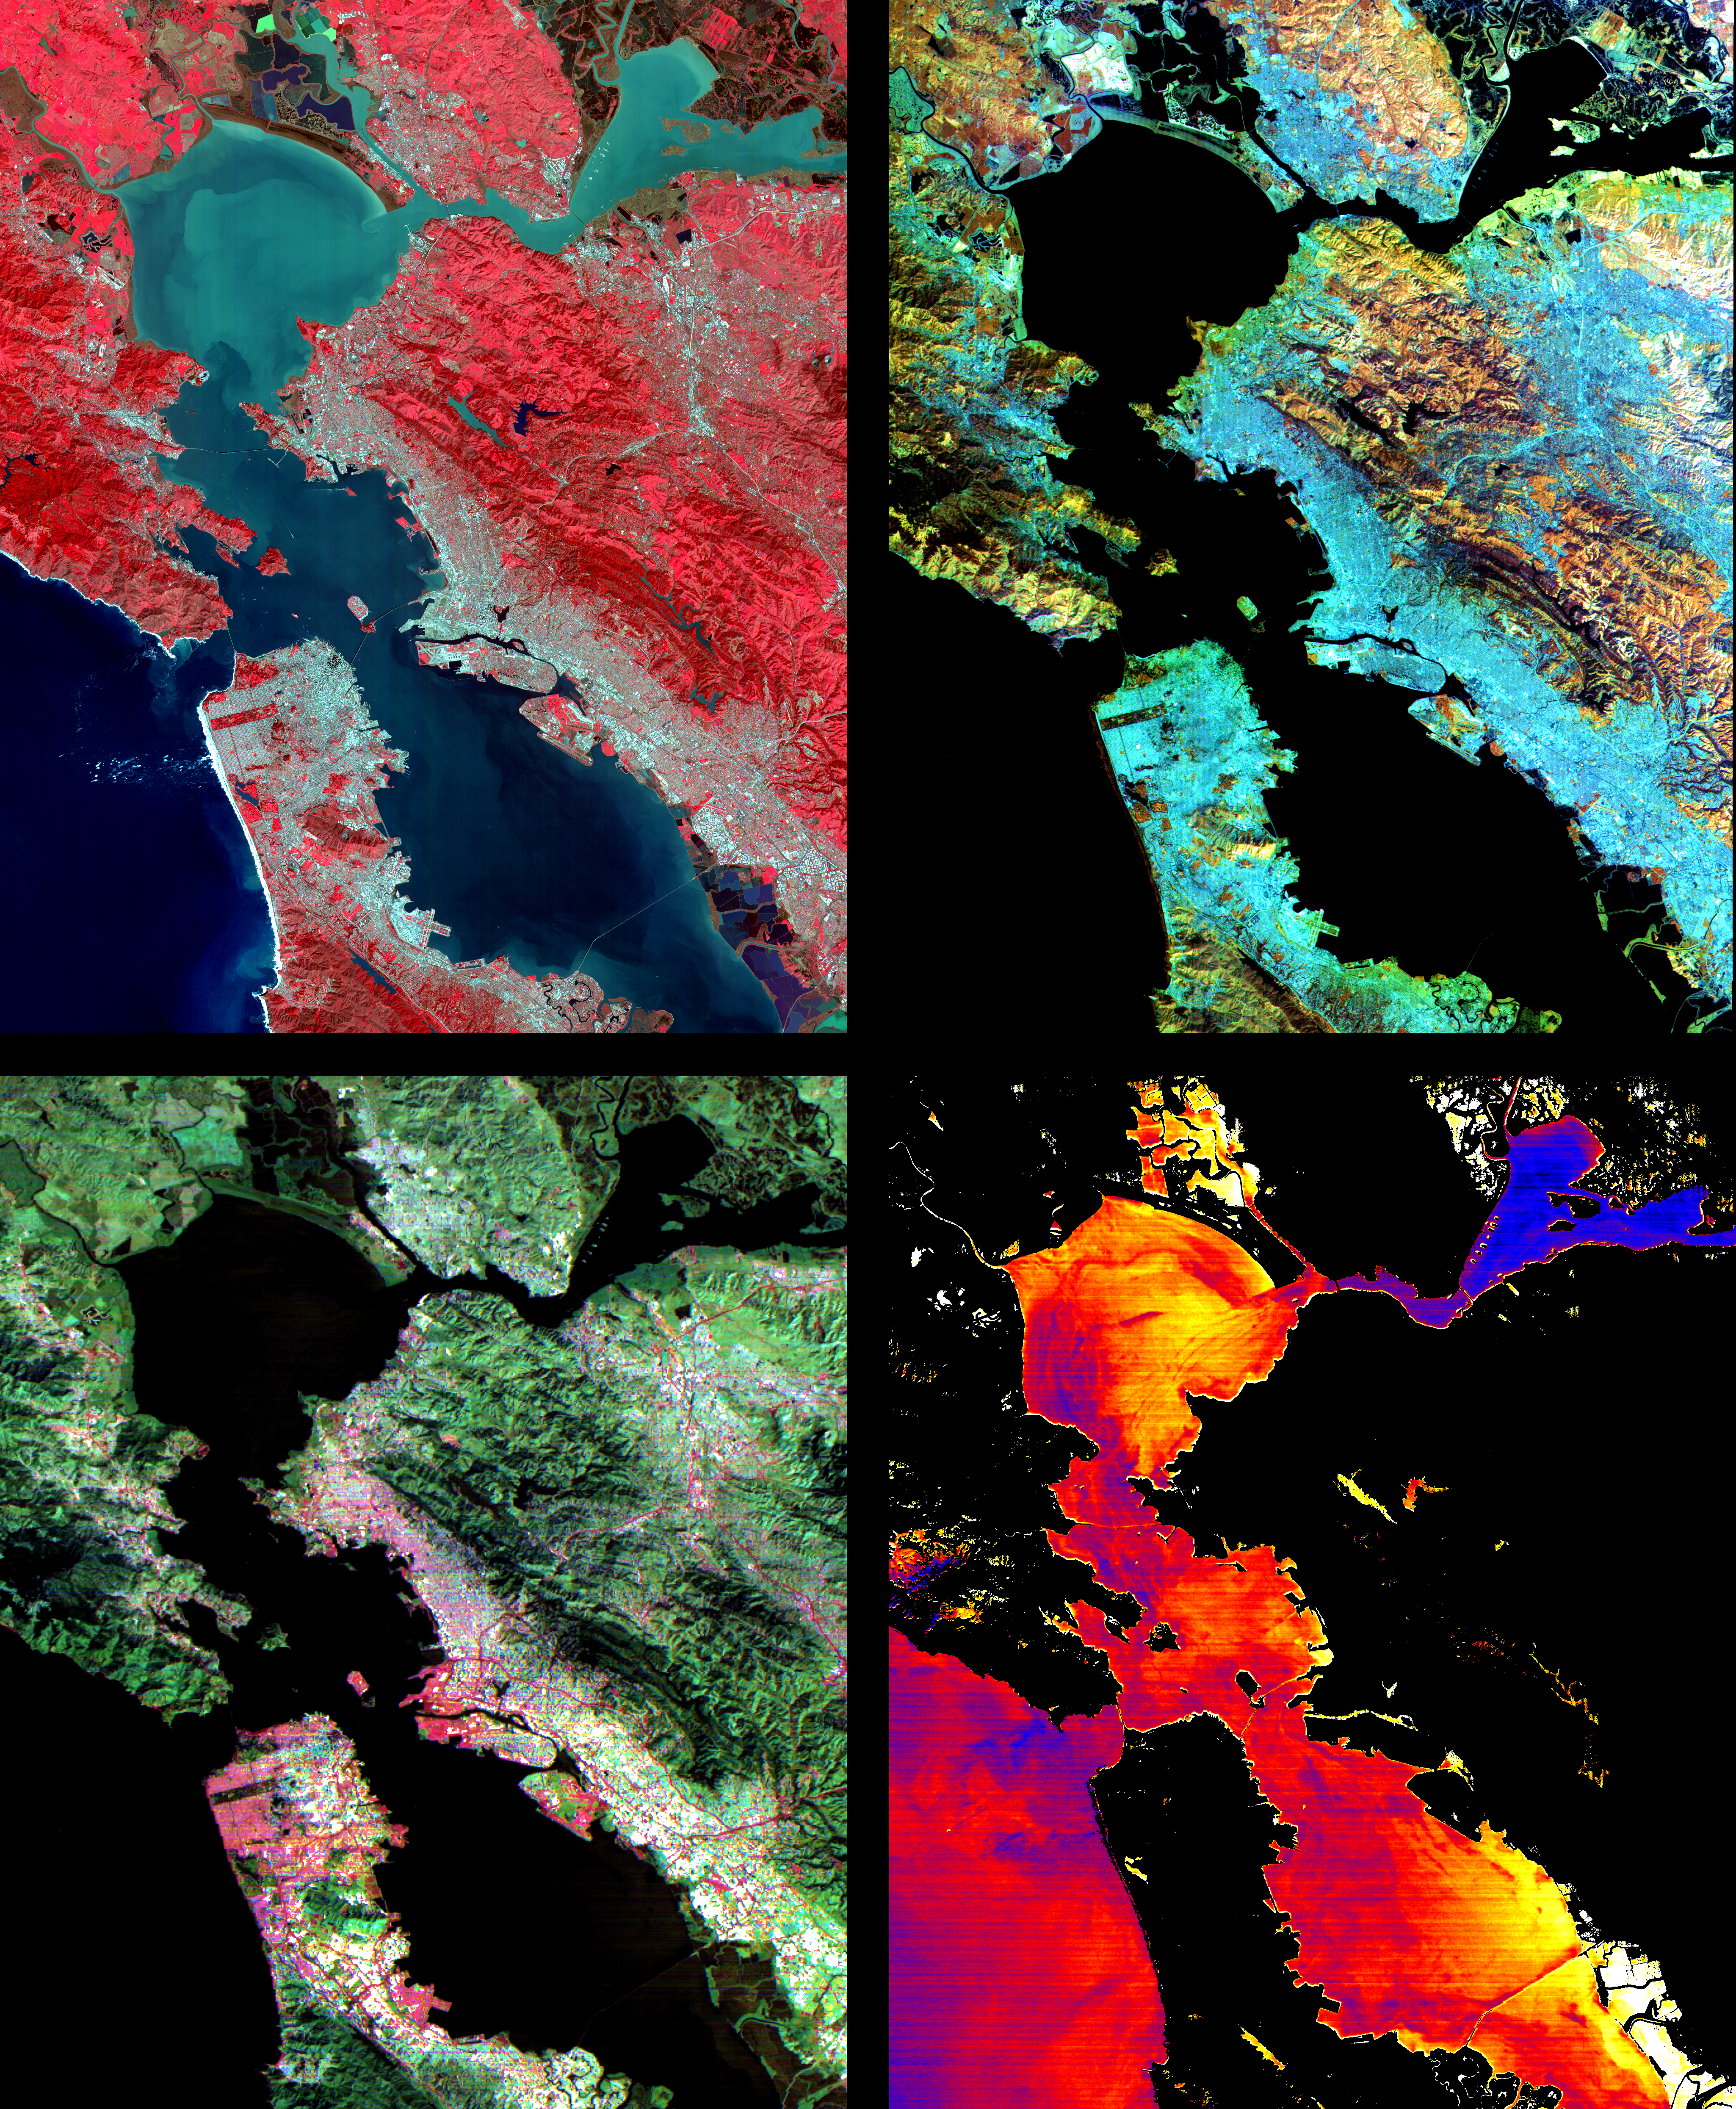

ASTER Images San Francisco Bay Area

These images of the San Francisco Bay region were acquired on March 3, 2000 by the Advanced Spaceborne Thermal Emission and Reflection Radiometer (ASTER) on NASA’s Terra satellite. Each covers an area 60 kilometers (37 miles) wide and 75 kilometers (47 miles) long. With its 14 spectral bands from the visible to the thermal infrared wavelength region, and its high spatial resolution of 15 to 90 meters (about 50 to 300 feet), ASTER will image the Earth for the next 6 years to map and monitor the changing surface of our planet.

Upper Left: The color infrared composite uses bands in the visible and reflected infrared. Vegetation is red, urban areas are gray; sediment in the bays shows up as lighter shades of blue. Thanks to the 15 meter (50-foot) spatial resolution, shadows of the towers along the Bay Bridge can be seen.

Upper right: A composite of bands in the short wave infrared displays differences in soils and rocks in the mountainous areas. Even though these regions appear entirely vegetated in the visible, enough surface shows through openings in the vegetation to allow the ground to be imaged.

Lower left: This composite of multispectral thermal bands shows differences in urban materials in varying colors. Separation of materials is due to differences in thermal emission properties, analogous to colors in the visible.

Lower right: This is a color coded temperature image of water temperature, derived from the thermal bands. Warm waters are in white and yellow, colder waters are blue. Suisun Bay in the upper right is fed directly from the cold Sacramento River. As the water flows through San Pablo and San Francisco Bays on the way to the Pacific, the waters warm up.

Advanced Spaceborne Thermal Emission and Reflection Radiometer (ASTER) is one of five Earth-observing instruments launched December 18, 1999, on NASA’s Terra satellite. The instrument was built by Japan’s Ministry of International Trade and Industry. A joint U.S./Japan science team is responsible for validation and calibration of the instrument and the data products. Dr. Anne Kahle at NASA’s Jet Propulsion Laboratory, Pasadena, California, is the U.S. Science team leader; Moshe Pniel of JPL is the project manager. ASTER is the only high resolution imaging sensor on Terra. The primary goal of the ASTER mission is to obtain high-resolution image data in 14 channels over the entire land surface, as well as black and white stereo images. With revisit time of between 4 and 16 days, ASTER will provide the capability for repeat coverage of changing areas on Earth’s surface.

The broad spectral coverage and high spectral resolution of ASTER will provide scientists in numerous disciplines with critical information for surface mapping, and monitoring dynamic conditions and temporal change. Example applications are: monitoring glacial advances and retreats; monitoring potentially active volcanoes; identifying crop stress; determining cloud morphology and physical properties; wetlands evaluation; thermal pollution monitoring; coral reef degradation; surface temperature mapping of soils and geology; and measuring surface heat balance.

Credit: NASA/GSFC/METI/ERSDAC/JAROS, and U.S./Japan ASTER Science Team